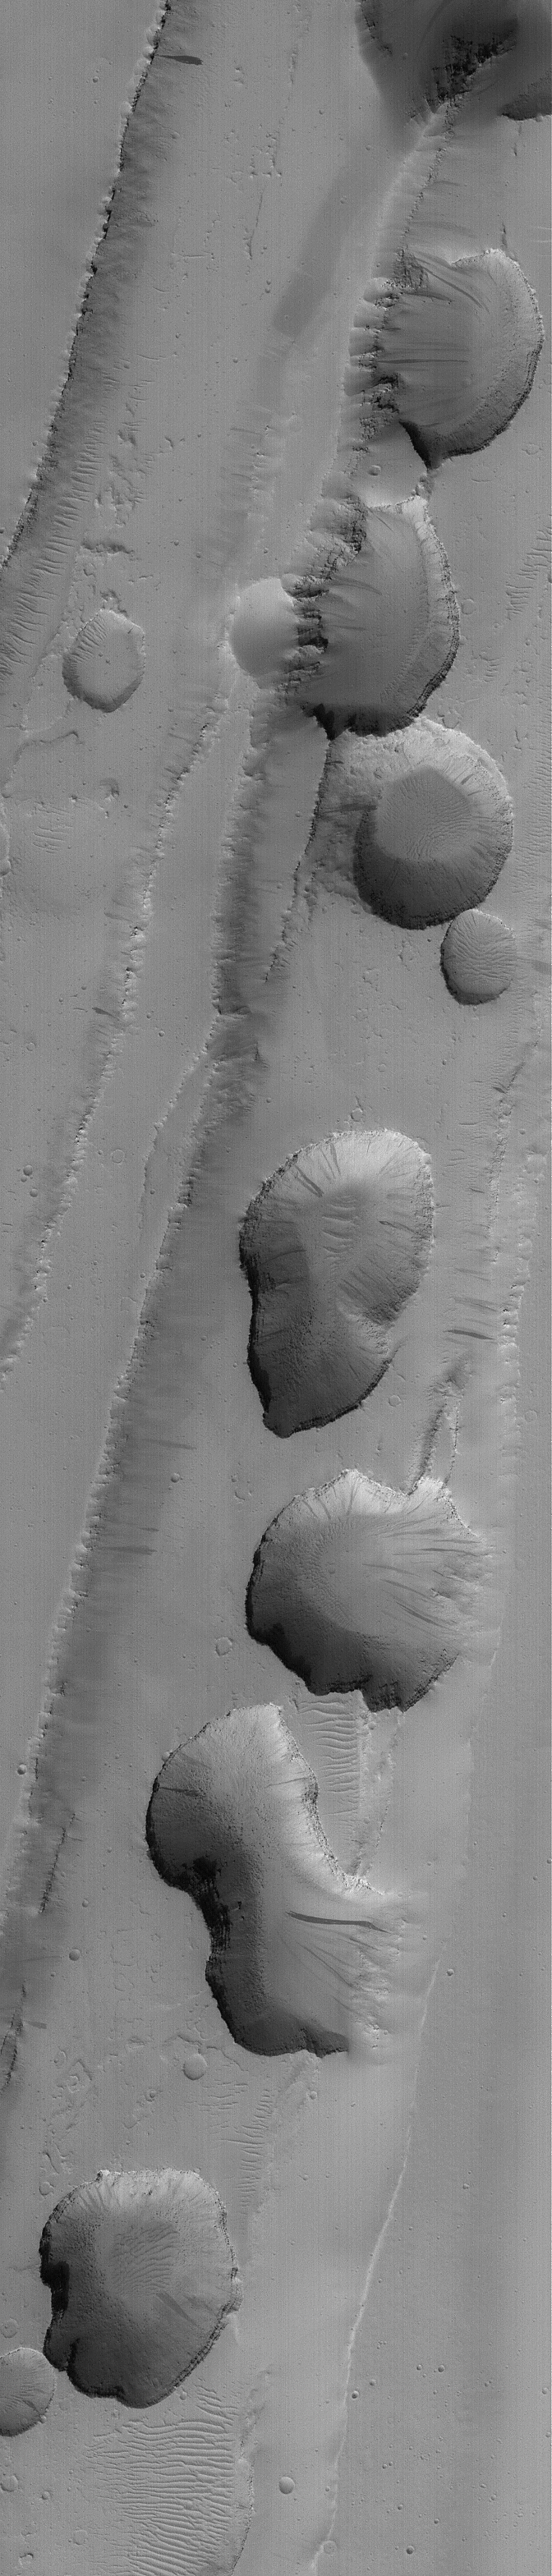

Tractus Fossae Pit Chain

29 January 2004
This January 2004 Mars Global Surveyor (MGS) Mars Orbiter Camera (MOC) image shows a chain of pits formed in a trough of the Tractus Fossae region near 24.1°N, 103.4°W. The troughs are graben, which are formed by faults cutting rock as the crust is stretched and extended, in this case toward the east and toward the west (right and left). As the rocks broke and moved along the fault lines that create the sharp cliffs on either side of the troughs, some materials between the trough walls collapsed along the fault trend to form the chain of pits. The picture covers an area approximately 3 km (1.9 mi) wide; sunlight illuminates the scene from the lower left.

Credit: NASA/JPL/Malin Space Science Systems